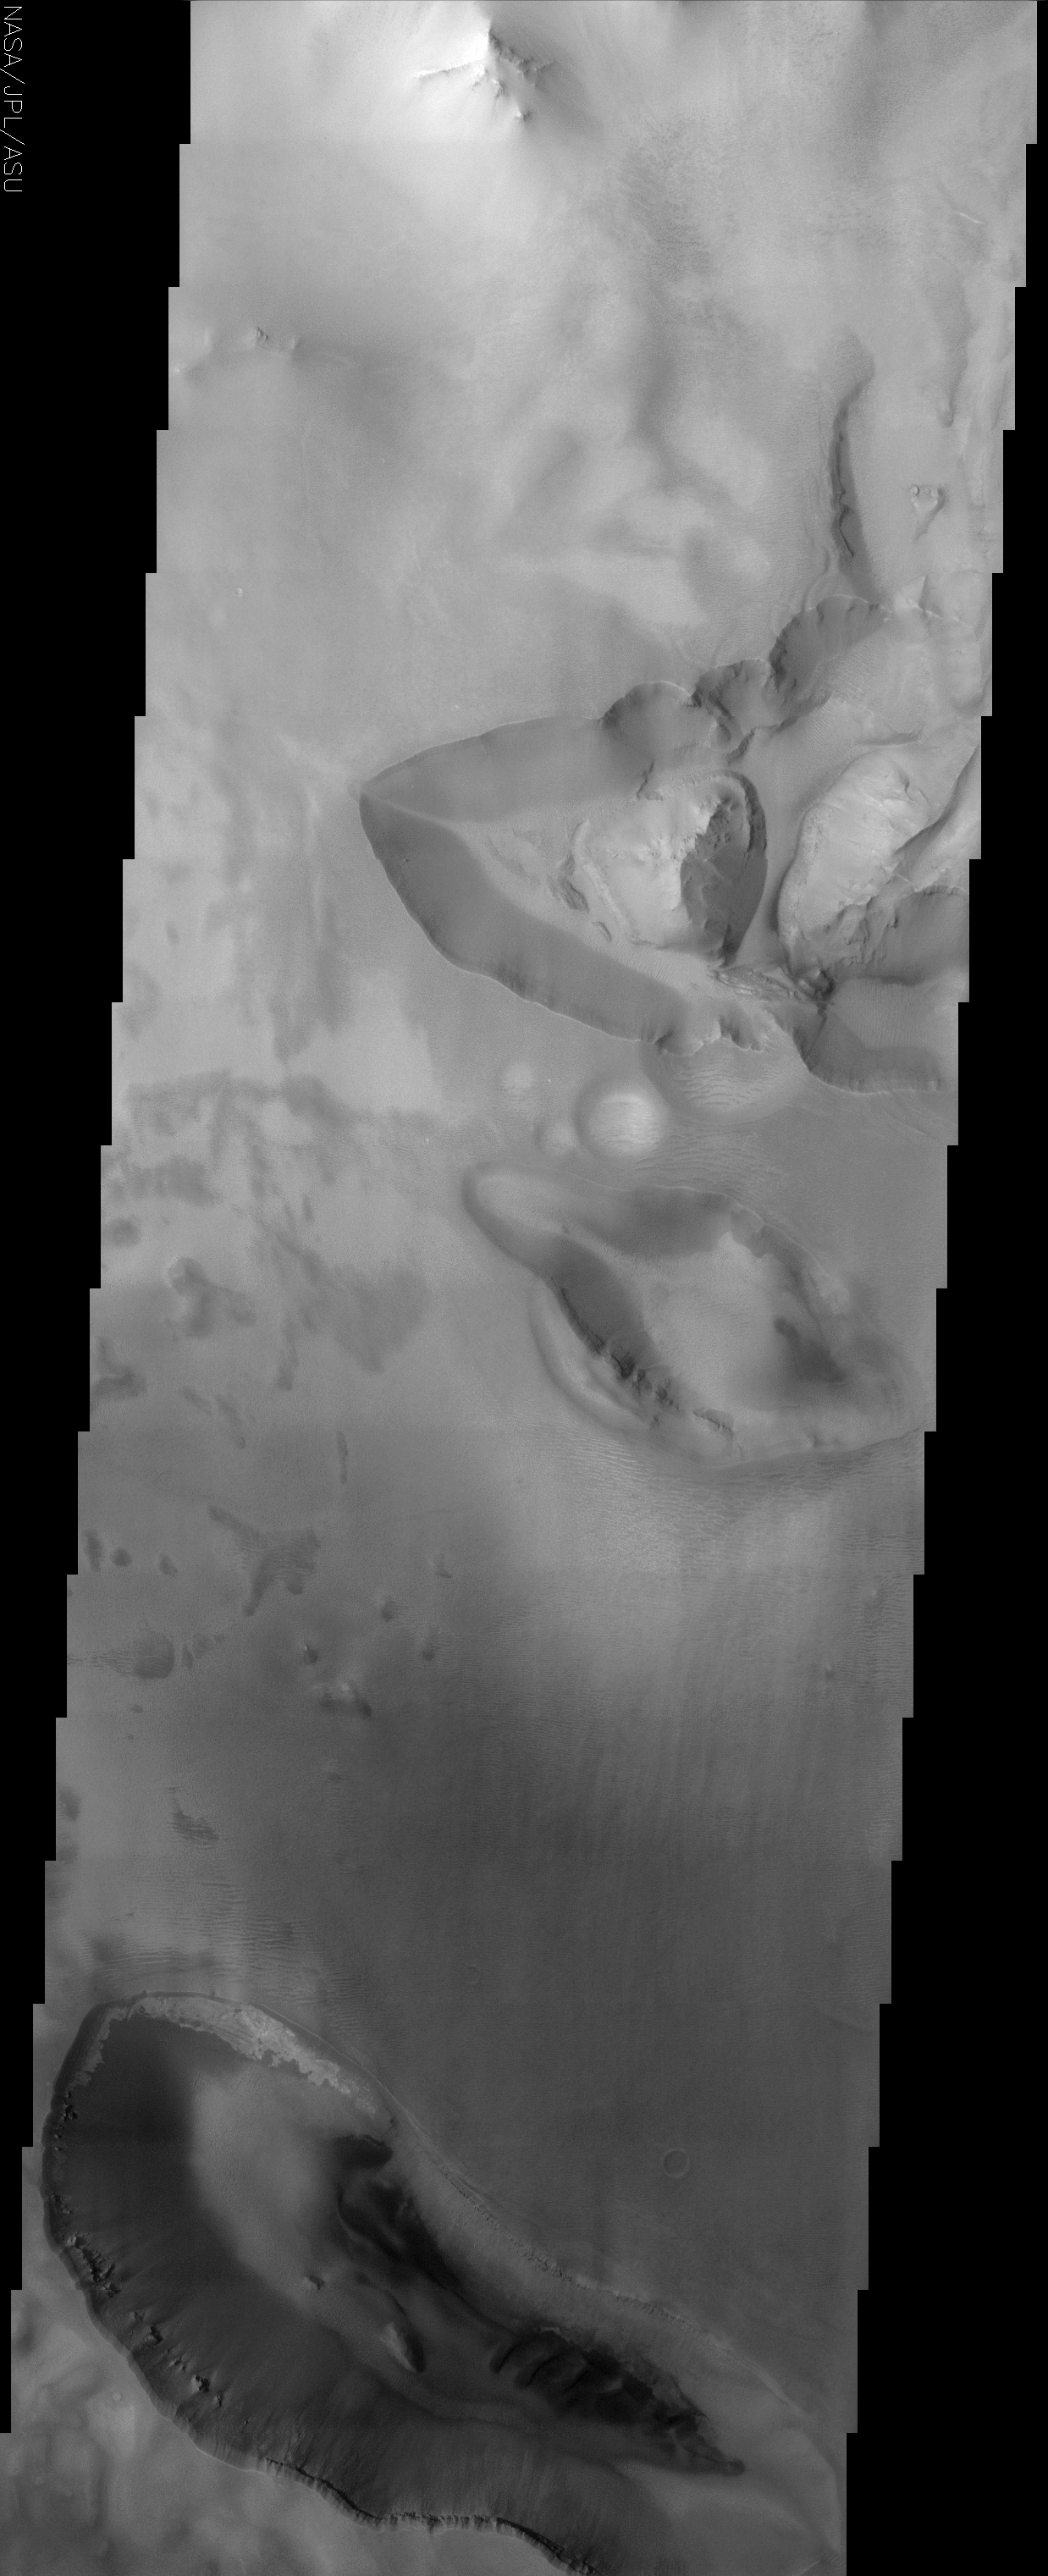

Noctis Labyrinthus/Valles Marineris transition

(Released 27 May 2002)
The Science
The transition zone between maze-like troughs of Noctis Labyrinthus and the main Valles Marineris canyon system are shown in this THEMIS visible camera image. This huge system of troughs near the equator of Mars was most likely created by tectonic forces which pulled apart the crust. In the top third of the image, on the western side of the northernmost trough, a buildup of relatively bright material on the plateau has led to an overflow into the trough. Most of the bottom of this trough is covered by sediment deposited from the plateau above. On the right-hand side of this same trough, on the southern wall, there is a thin streak of darker material that also seems to originate from the plateau above. This is most likely a gully formation. This feature could also be a dust avalanche, but because no other similar features are seen, this is unlikely. Other dark material deposited by some unknown process can also be seen all around the easternmost ridge in the trough. Near the bottom of the canyon, layers from the center ridges and the canyon wall can be matched, indicating that the ridges are made of the same material as the wall.

Near the bottom of the image, there is yet another depression. This trough is filled with sediment deposited from erosion of the trough wall and possibly from the plateau above. All around the walls of this trough a layer of rocky material can be also be seen. It appears that the areas directly below the rocky ledges are “shielded” from landslide material from above. Finally, in the northwestern wall of this trough, there is an irregular pattern of very bright material not seen anywhere else in the image. Identifying similar formations in other THEMIS visible camera images could provide some context for its occurrence and help us understand how it was formed.

The Story
Tectonic forces wrenched apart the crust on Mars long ago, forming deep troughs at the Martian equator like the ones seen here. They occur in a transition zone between the maze-like region of Noctis Labyrinthus and the deep canyon system of Valles Marineris, the largest and “grandest” canyon in the solar system. These cracks in the crust can give geologists a good idea of what has happened over the course of the planet’s history.

Find out a little yourself by taking a closer look at the western side of the trough in the top third of the image. Can you see how the bright sediment from the plateau above has been whisked over the side, overflowing and building up on the floor below? Follow the south wall of this same trough, and you’ll come across a dark streak running down (toward the right side of the image). One possibility is that it could be a dust avalanche, but if that were so, you’d think it would have occurred much more often, in more places than just that one spot. Since it didn’t, scientists believe it probably isn’t a dust avalanche, but could be a gully instead.

There’s also some more dark material deposited all around the easternmost ridge in the trough as well. No one is quite sure how it formed there or exactly what it’s made of. At the least, what geologists can tell is that the ridges in the trough are made of the same material as the canyon walls, since the layers in each of them match. Finding similarities like these can help piece together the story of Martian geology here.

When scientists study THEMIS images, however, they are also on the lookout for anything that looks unusual. Try studying the dark depression that carves out the bottom of this image. It too is filled soft-looking sediments, probably deposited from erosion of the trough wall and possibly from the plateau above. Rocky outcrops all around the walls of this trough shield the areas directly below them from landslides from above.

But all that seems pretty regular. Do you see anything that stands out? How about the odd pattern of brighter material that seems almost pasted on the northwestern wall of the trough like dried up glue? This material isn’t found elsewhere in this image. Sights like this pose a geological mystery, and one of the only ways to solve it is to seek more clues. Do similar formations occur elsewhere on Mars? Stay tuned with THEMIS researchers, because they’ll be looking, trying to understand how and how often such features form.

Credit: NASA/JPL/Arizona State University